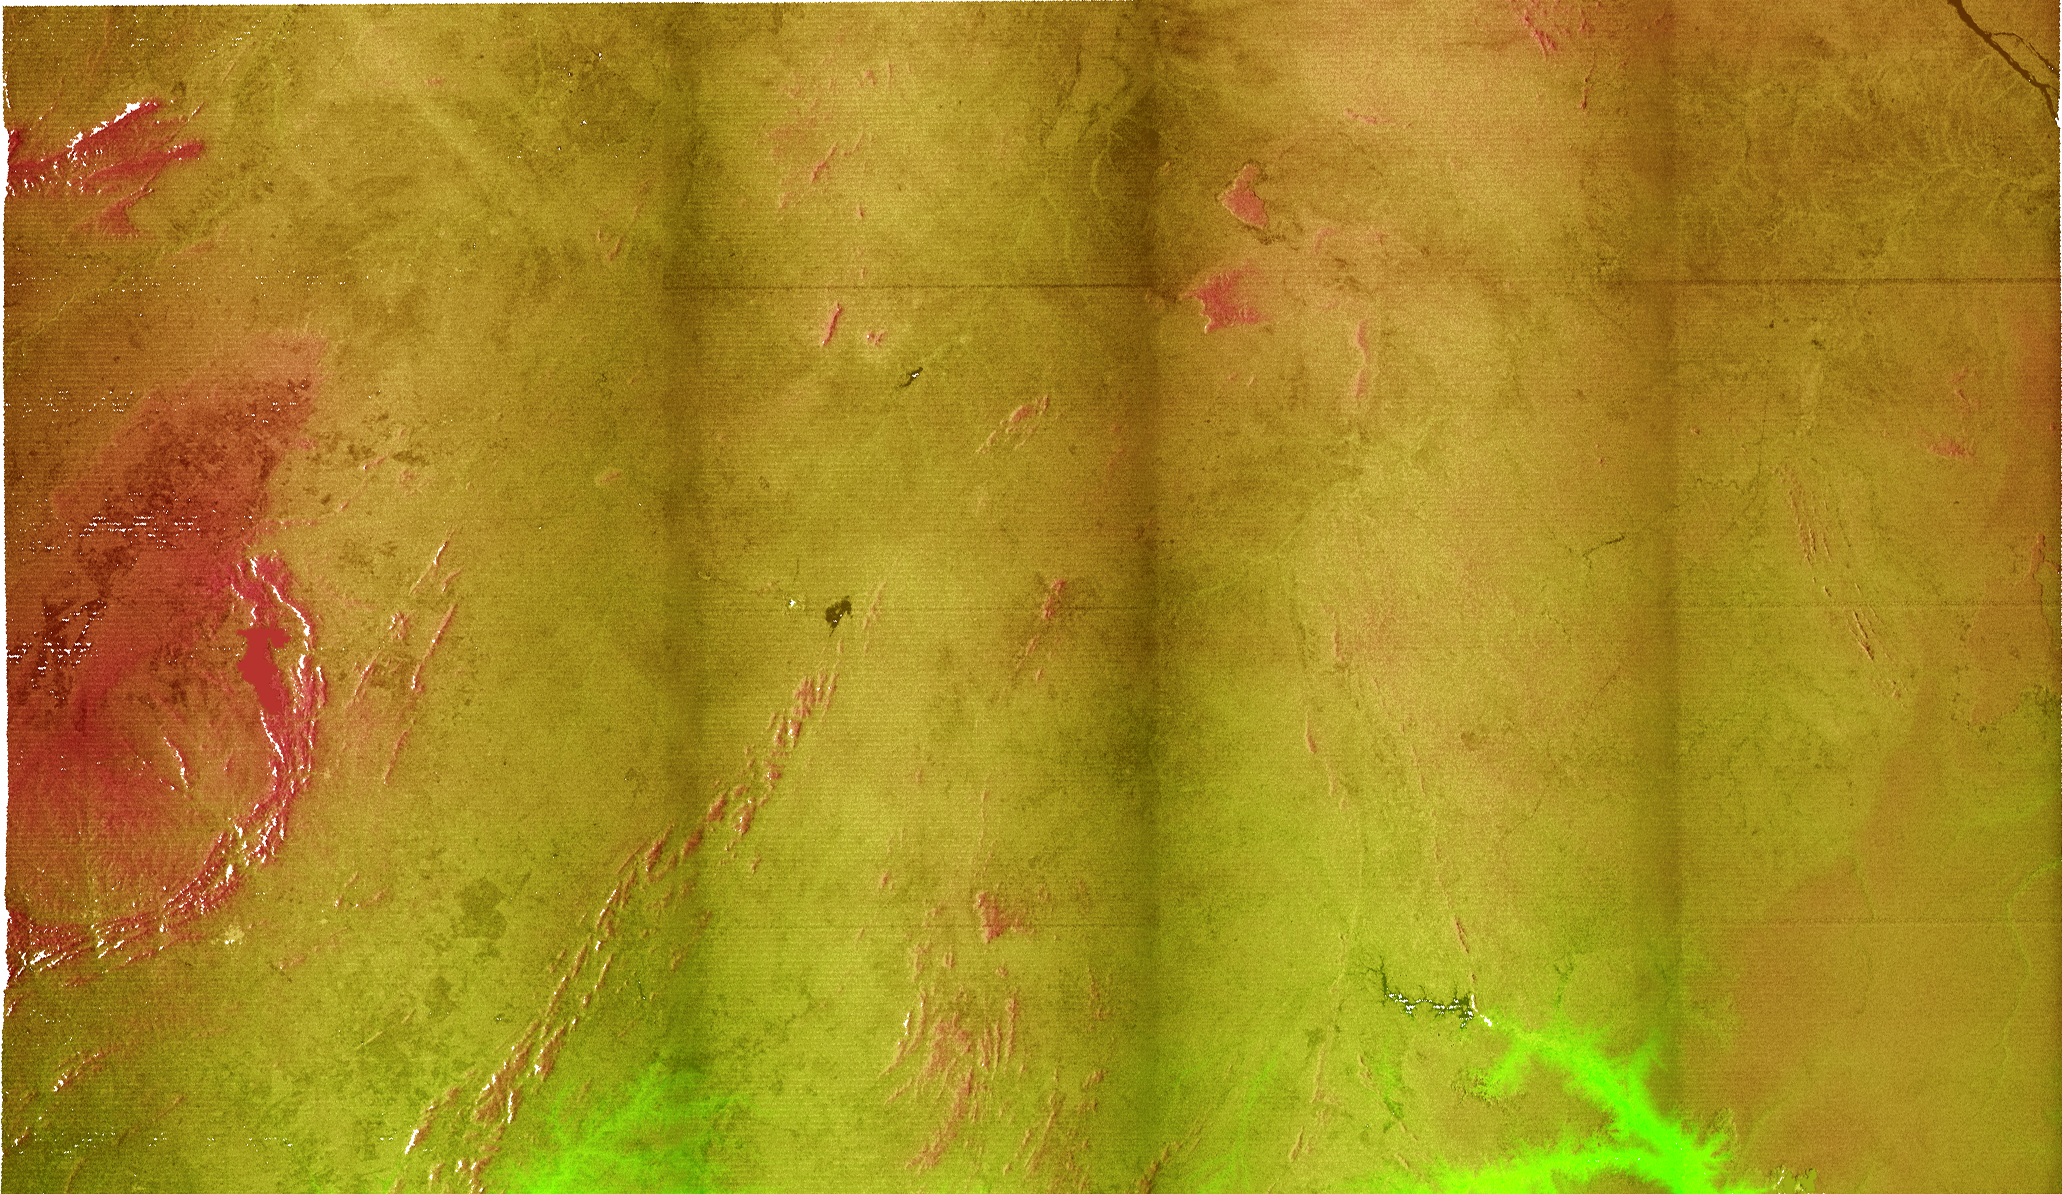

Radar Image with Color as Height, Bahia State, Brazil

This radar image is the first to show the full 240-kilometer-wide (150 mile) swath collected by the Shuttle Radar Topography Mission (SRTM). The area shown is in the state of Bahia in Brazil. The semi-circular mountains along the leftside of the image are the Serra Da Jacobin, which rise to 1100 meters (3600 feet) above sea level. The total relief shown is approximately 800 meters (2600 feet). The top part of the image is the Sertao, a semi-arid region, that is subject to severe droughts during El Niño events. A small portion of the San Francisco River, the longest river (1609 kilometers or 1000 miles) entirely within Brazil, cuts across the upper right corner of the image. This river is a major source of water for irrigation and hydroelectric power. Mapping such regions will allow scientists to better understand the relationships between flooding cycles, drought and human influences on ecosystems.

This image combines two types of data from the Shuttle Radar Topography Mission. The image brightness corresponds to the strength of the radar signal reflected from the ground, while colors show the elevation as measured by SRTM. The three dark vertical stripes show the boundaries where four segments of the swath are merged to form the full scanned swath. These will be removed in later processing. Colors range from green at the lowest elevations to reddish at the highest elevations.

The Shuttle Radar Topography Mission (SRTM), launched on February 11, 2000, uses the same radar instrument that comprised the Spaceborne Imaging Radar-C/X-Band Synthetic Aperture Radar (SIR-C/X-SAR) that flew twice on the Space Shuttle Endeavour in 1994. The mission is designed to collect three-dimensional measurements of the Earth’s surface. To collect the 3-D data, engineers added a 60-meter-long (200-foot) mast, an additional C-band imaging antenna and improved tracking and navigation devices. The mission is a cooperative project between the National Aeronautics and Space Administration (NASA), the National Imagery and Mapping Agency (NIMA) and the German (DLR) and Italian (ASI) space agencies. It is managed by NASA’s Jet Propulsion Laboratory, Pasadena, CA, for NASA’s Earth Science Enterprise, Washington, DC.

Credit: NASA/JPL